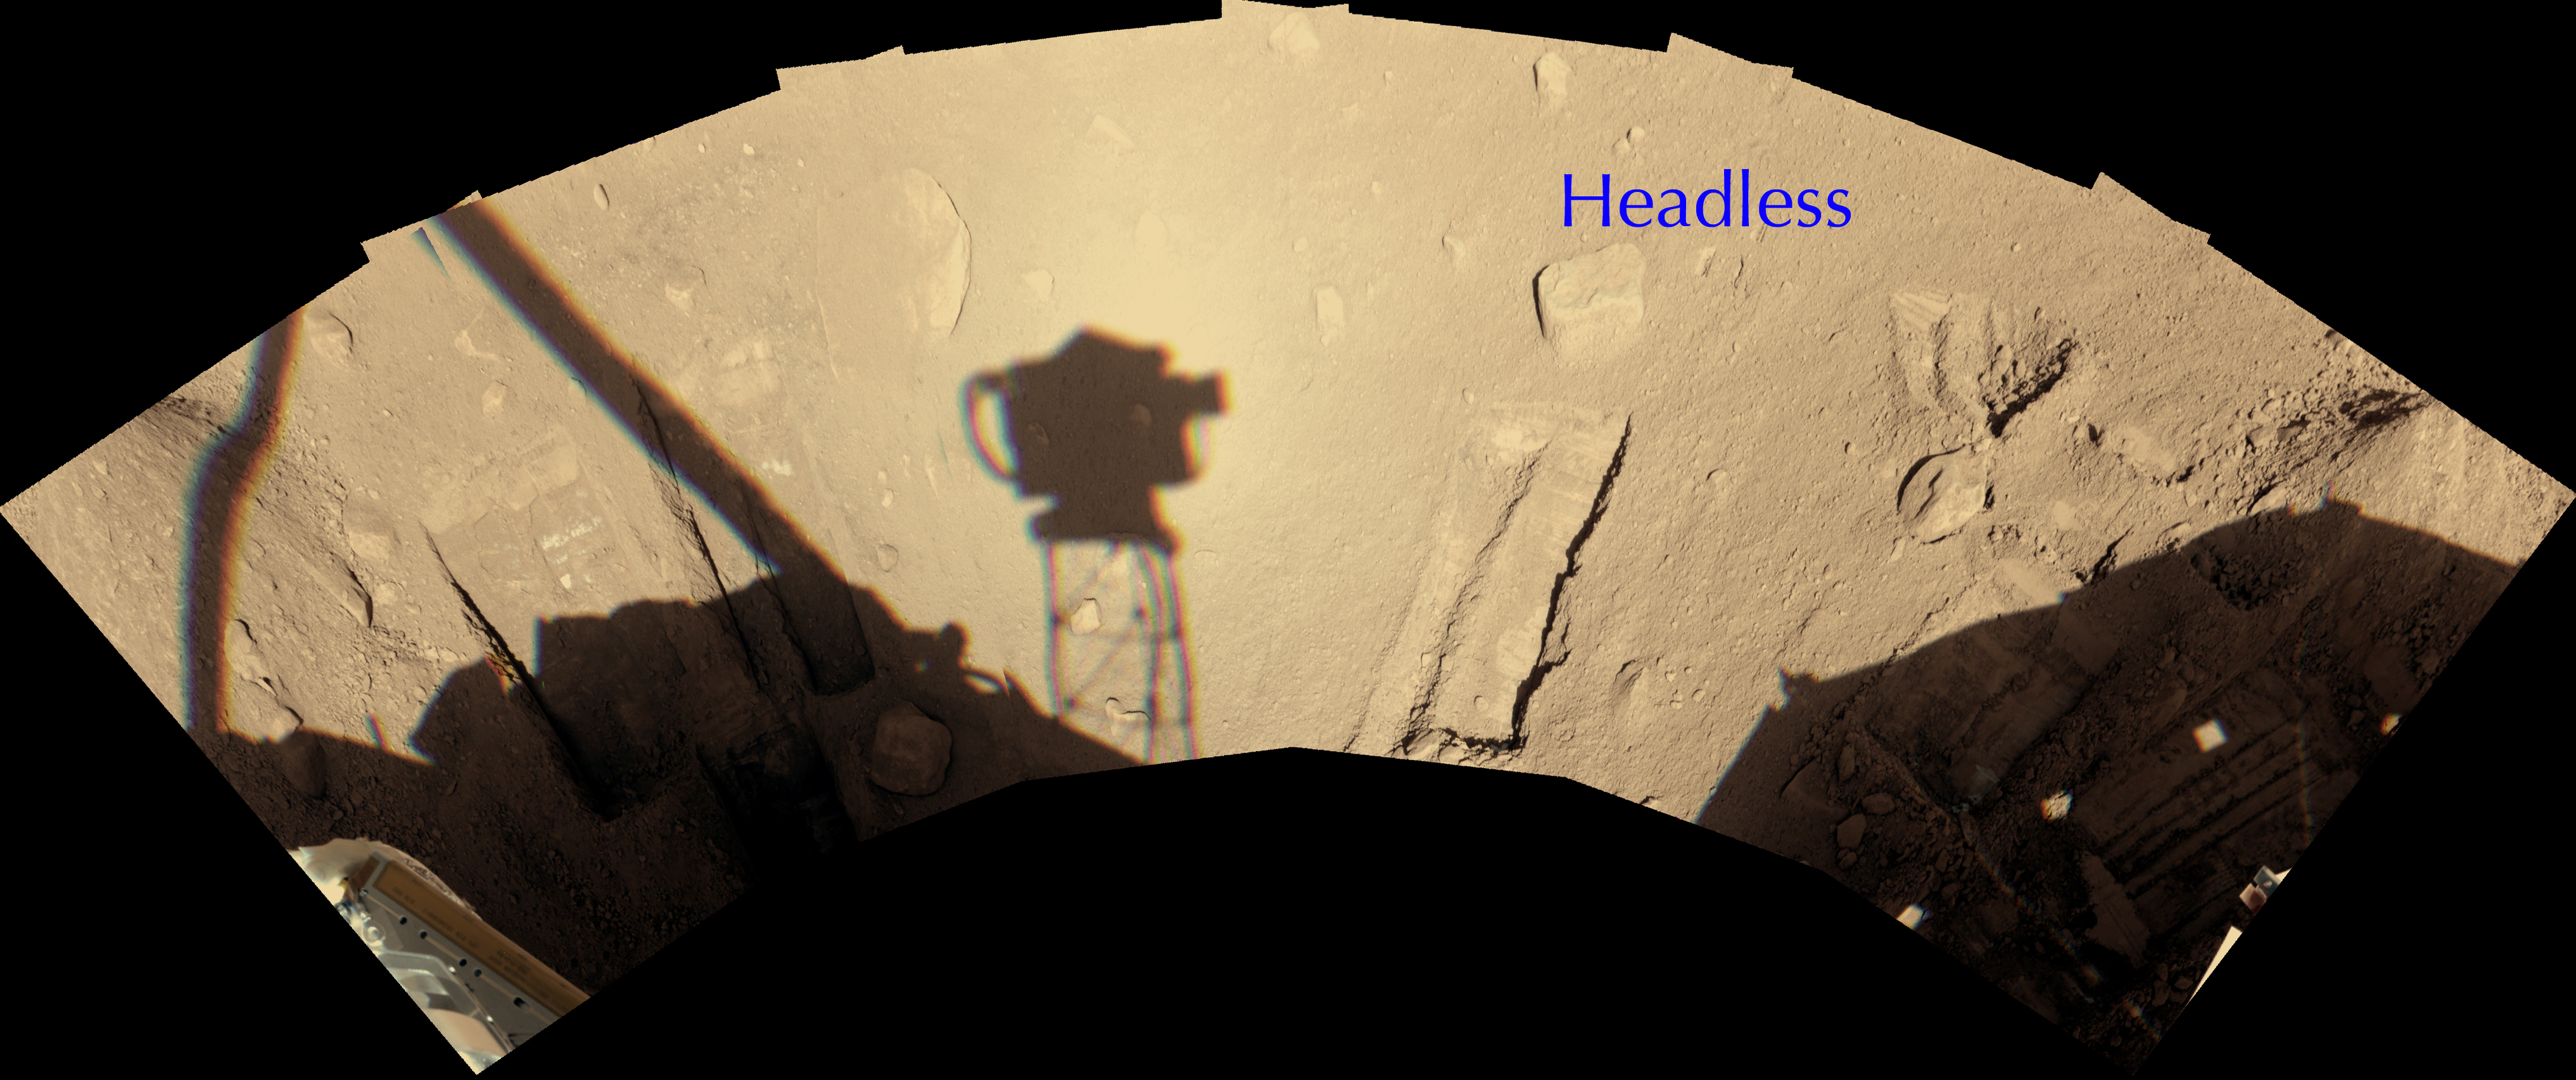

‘Headless’ Chosen for Attempt to Move a Martian Rock

A rock informally named “Headless,” on the north side of NASA’s Phoenix Mars Lander, has been selected for an attempt to slide the rock aside with the lander’s robotic arm.

Moving rocks is not among the many tasks the arm was designed to do, but if the maneuver can be accomplished, scientists on the Phoenix team hope to check whether the depth to a subsurface ice layer is any different underneath the area where the rock now sits.

Headless is about 19 centimeters (7 inches) long, 10 centimeters (4 inches) wide, extends 2 to 3 centimetes (about 1 inch) above the surface.

This image, originally posted on Aug. 27, 2008 without the label on Headless, is a mosaic of images taken by the Surface Stereo Imager on Phoenix, showing the workspace reachable with the robotic arm. The camera took the images during the early afternoon of the mission’s 90th Martian day, corresponding to overnight Aug. 25 to Aug. 26.

The shadow of the camera itself, atop its mast, is just left of the center of the image and roughly a third of a meter (one foot) wide.

The Phoenix Mission is led by the University of Arizona, Tucson, on behalf of NASA. Project management of the mission is by NASA’s Jet Propulsion Laboratory, Pasadena, Calif. Spacecraft development is by Lockheed Martin Space Systems, Denver.

Photojournal Note: As planned, the Phoenix lander, which landed May 25, 2008 23:53 UTC, ended communications in November 2008, about six months after landing, when its solar panels ceased operating in the dark Martian winter.

Credit: NASA/JPL-Caltech/University of Arizona/ Texas A&M University